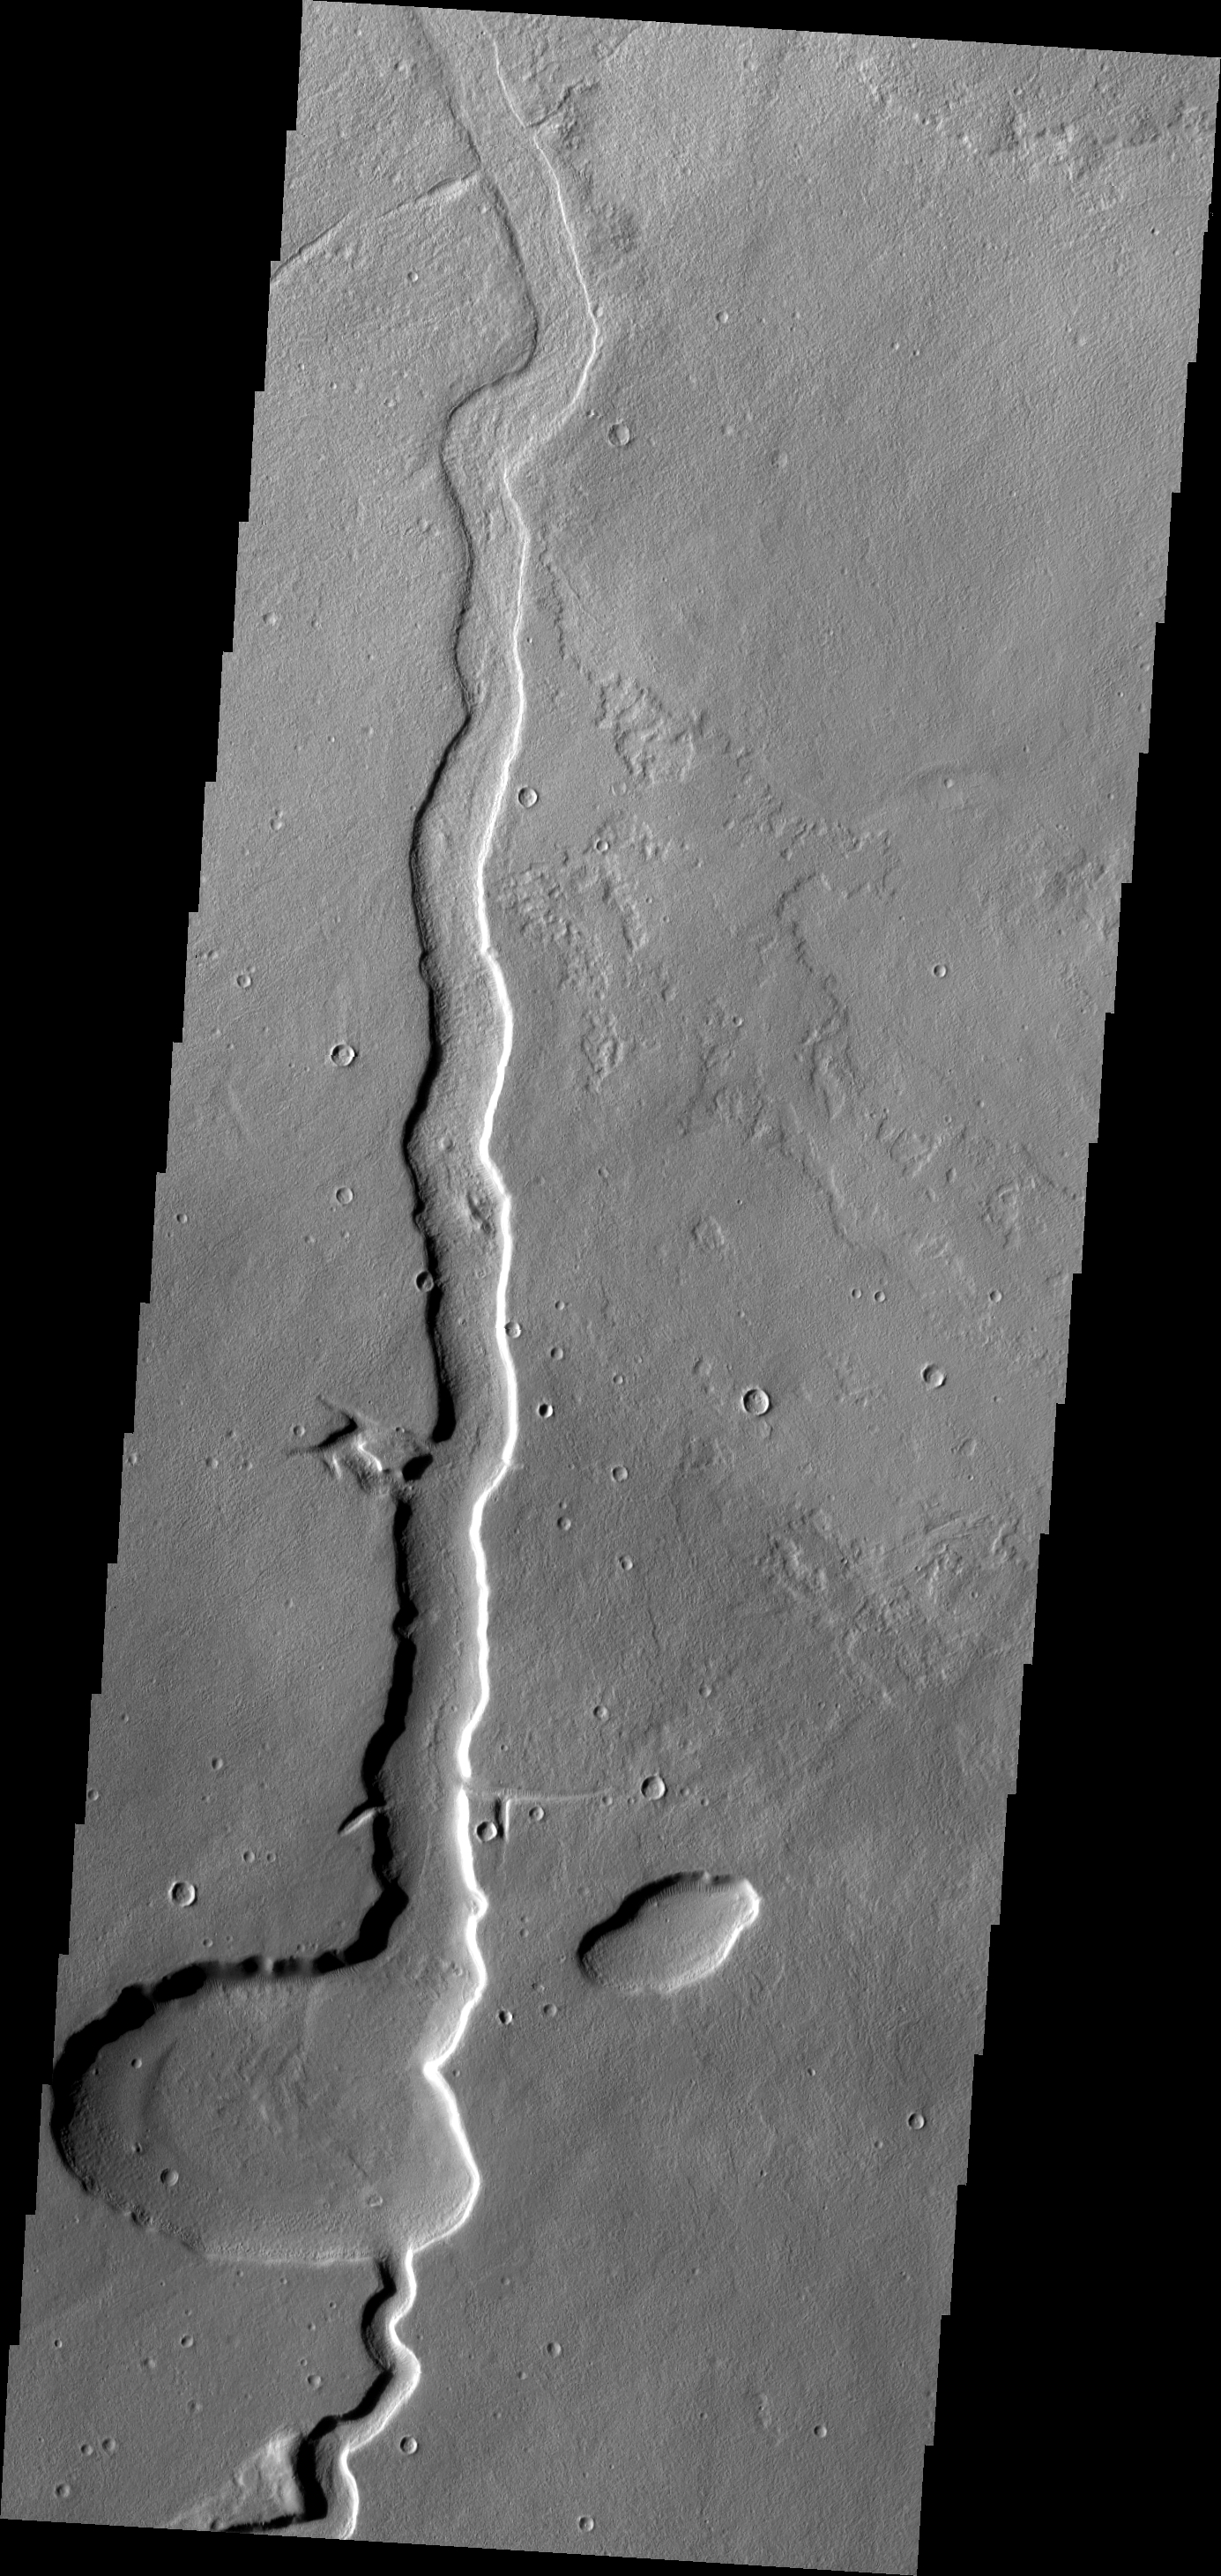

Lava Channel

The channel in this VIS image is located in the Tharsis Volcanic region, east of Alba Patera and north of Mareotis Fossae.

Image information: VIS instrument. Latitude 38.3N, Longitude 269.6E. 19 meter/pixel resolution.

Please see the THEMIS Data Citation Note for details on crediting THEMIS images.

Note: this THEMIS visual image has not been radiometrically nor geometrically calibrated for this preliminary release. An empirical correction has been performed to remove instrumental effects. A linear shift has been applied in the cross-track and down-track direction to approximate spacecraft and planetary motion. Fully calibrated and geometrically projected images will be released through the Planetary Data System in accordance with Project policies at a later time.

NASA’s Jet Propulsion Laboratory manages the 2001 Mars Odyssey mission for NASA’s Office of Space Science, Washington, D.C. The Thermal Emission Imaging System (THEMIS) was developed by Arizona State University, Tempe, in collaboration with Raytheon Santa Barbara Remote Sensing. The THEMIS investigation is led by Dr. Philip Christensen at Arizona State University. Lockheed Martin Astronautics, Denver, is the prime contractor for the Odyssey project, and developed and built the orbiter. Mission operations are conducted jointly from Lockheed Martin and from JPL, a division of the California Institute of Technology in Pasadena.

Credit: NASA/JPL/ASU